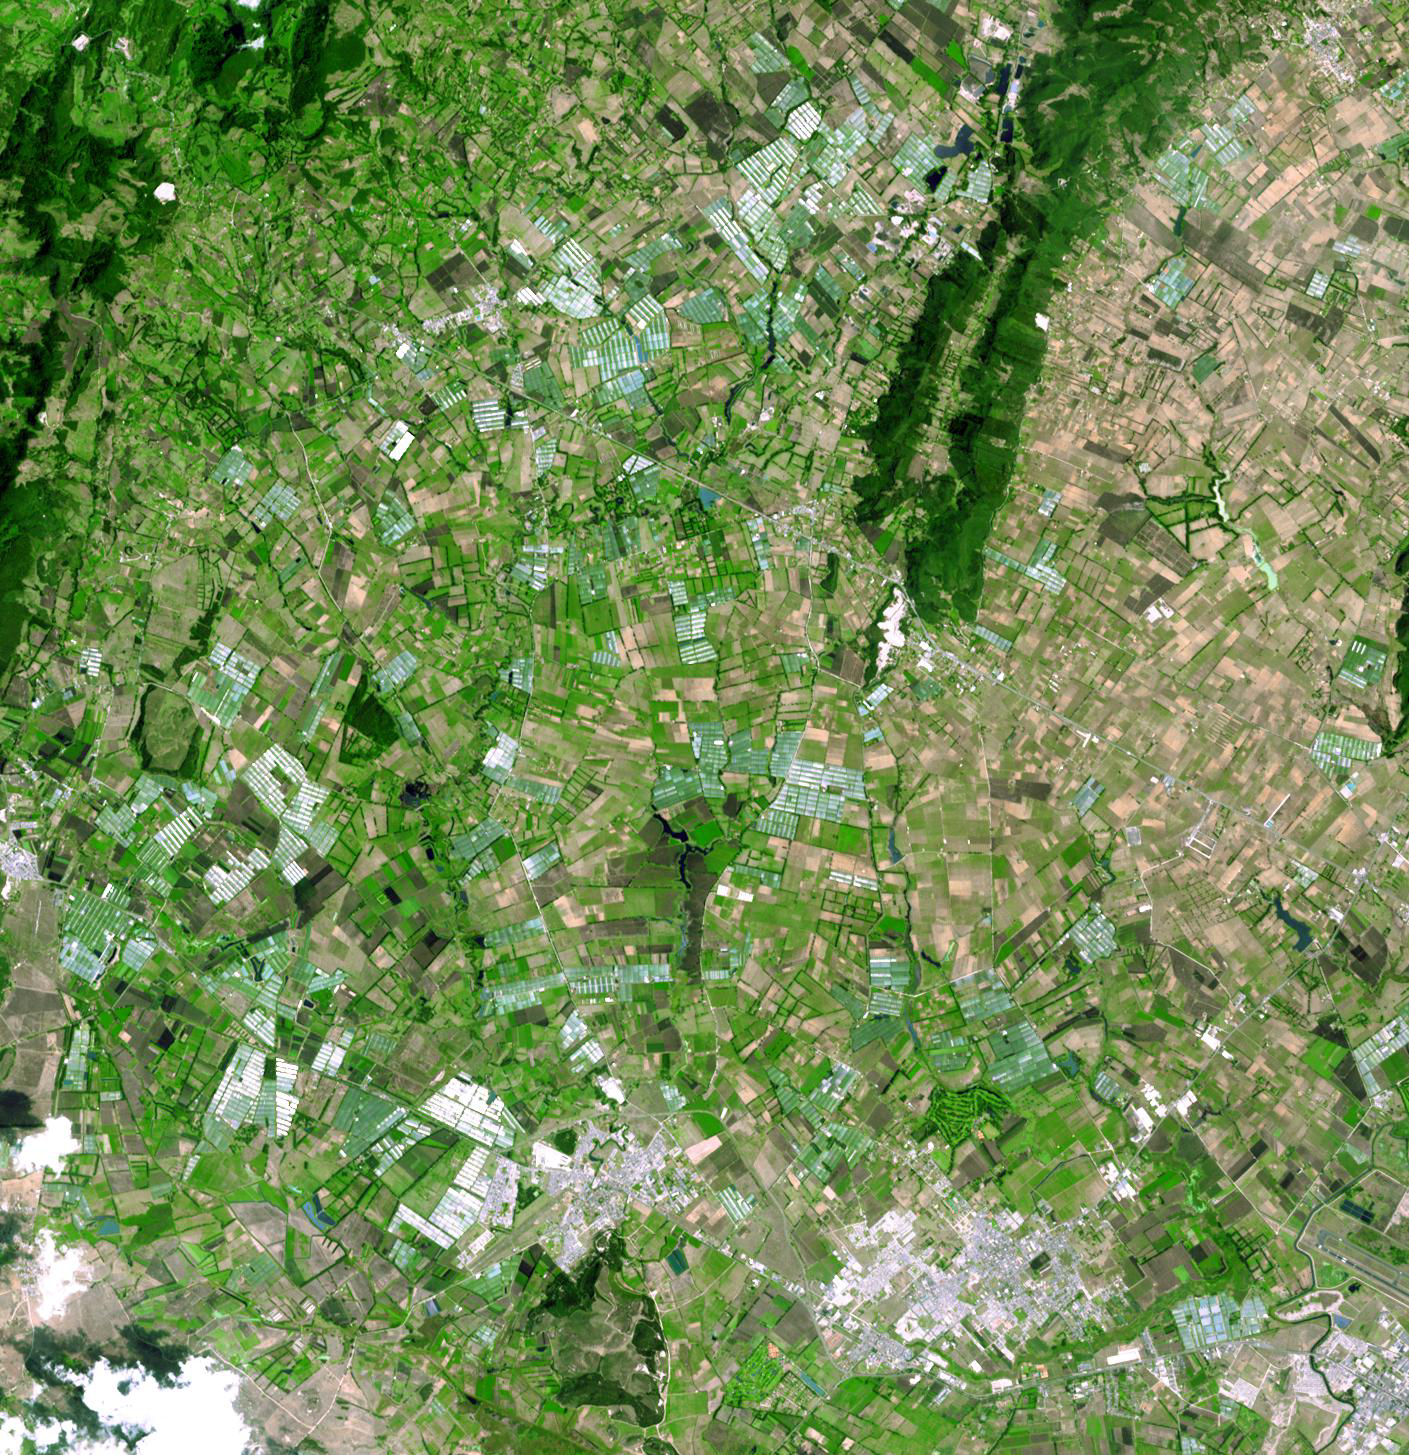

Bogota, Colombia

Arkhangelsk (or Archangel in English) is a city and the administrative capital of Archangelsk Oblast, Russia. It is situated on both banks of the Dvina River near where it flows into the White Sea. As early as 800 the area was known to the Vikings to have a settlement, that they raided around 1000. In the 12th century, the Novogordians established the Archangel Michael Monastery. For the next 400 years, conflict between Russia and Sweden for control of the White Sea and the Kola Peninsula led to shifting rulers for Arkhangelsk. Construction of a railway to Moscow in the late 1800s signaled a revival of the city’s economy. During both world wars, Arkhangelsk was a major port of entry for Allied aid. The image was acquired July 14, 2010, covers an area of 37.3 x 53.1 km, and is located at 64.5 degrees north latitude, 40.5 degrees east longitude.

With its 14 spectral bands from the visible to the thermal infrared wavelength region and its high spatial resolution of 15 to 90 meters (about 50 to 300 feet), ASTER images Earth to map and monitor the changing surface of our planet. ASTER is one of five Earth-observing instruments launched Dec. 18, 1999, on Terra. The instrument was built by Japan’s Ministry of Economy, Trade and Industry. A joint U.S./Japan science team is responsible for validation and calibration of the instrument and data products.

The broad spectral coverage and high spectral resolution of ASTER provides scientists in numerous disciplines with critical information for surface mapping and monitoring of dynamic conditions and temporal change. Example applications are: monitoring glacial advances and retreats; monitoring potentially active volcanoes; identifying crop stress; determining cloud morphology and physical properties; wetlands evaluation; thermal pollution monitoring; coral reef degradation; surface temperature mapping of soils and geology; and measuring surface heat balance.

The U.S. science team is located at NASA’s Jet Propulsion Laboratory, Pasadena, Calif. The Terra mission is part of NASA’s Science Mission Directorate, Washington, D.C.

Credit: NASA/GSFC/METI/ERSDAC/JAROS, and U.S./Japan ASTER Science Team